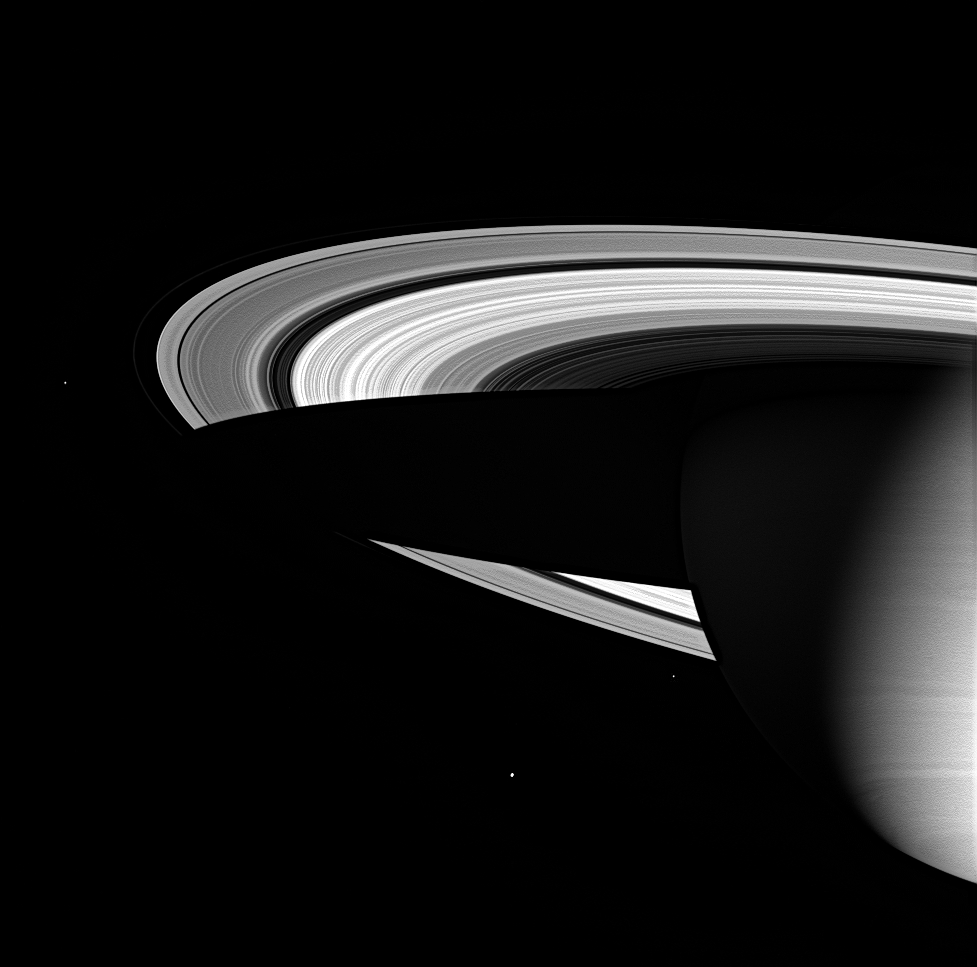

Saturn’s Icy Realm

Three of Saturn’s icy moons are seen here, along with the magnificent water-ice rings and the cold gaseous envelope of the planet’s atmosphere. Saturn’s dark shadow stretches completely across the rings.

At nine and a half times farther from the Sun than Earth, Saturn inhabits the deep cold of the outer solar system. The Sun appears only 1 percent as bright there as it appears at Earth, creating an environment where ice dominates over rock.

The icy Moons visible here, from left to right are: Janus (181 kilometers, or 113 miles, across), Enceladus (505 kilometers, or 314 miles, across), and Epimetheus (116 kilometers, or 72 miles, across).

The image was taken in visible green light with the Cassini spacecraft wide-angle camera on June 1, 2005, at a distance of approximately 2.4 million kilometers (1.5 million miles) from Saturn. The image scale is 139 kilometers (86 miles) per pixel.

The Cassini-Huygens mission is a cooperative project of NASA, the European Space Agency and the Italian Space Agency. The Jet Propulsion Laboratory, a division of the California Institute of Technology in Pasadena, manages the mission for NASA’s Science Mission Directorate, Washington, D.C. The Cassini orbiter and its two onboard cameras were designed, developed and assembled at JPL. The imaging team is based at the Space Science Institute, Boulder, Colo.

Credit: NASA/JPL/Space Science Institute